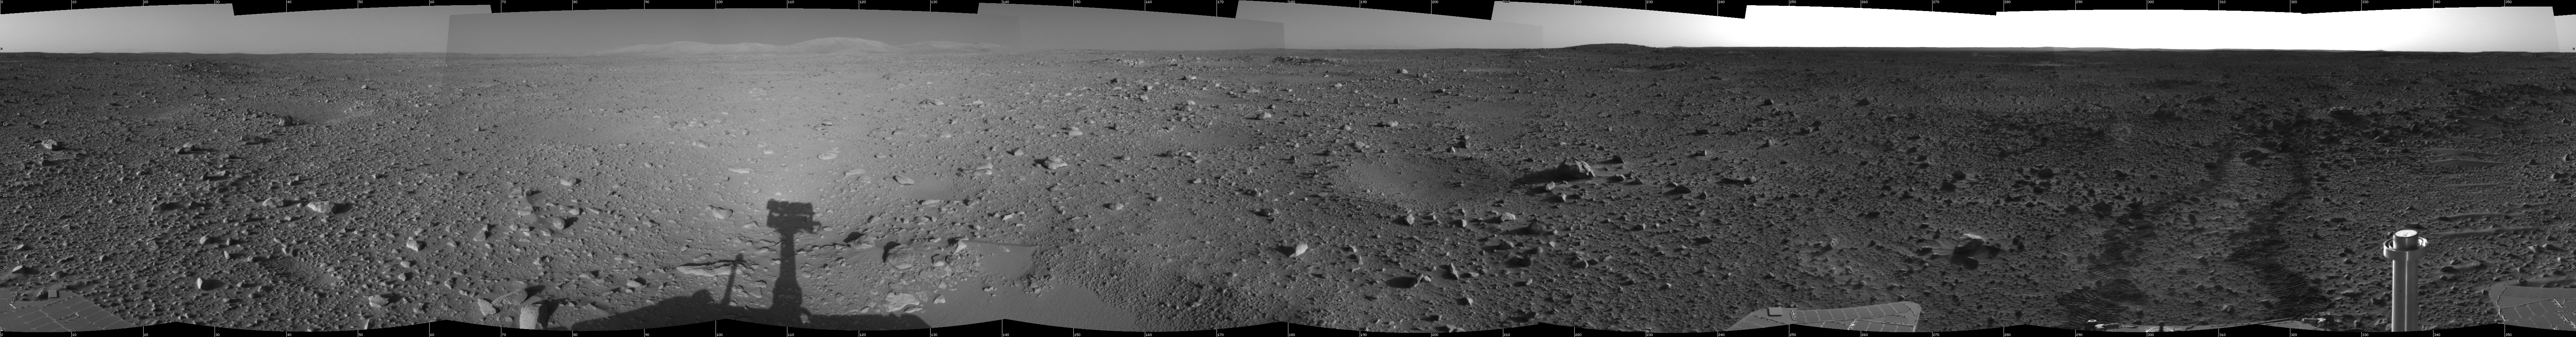

Spirit Heads Toward History

This cylindrical-projection view was created from navigation camera images that NASA’s Mars Exploration Rover Spirit acquired on sol 122 (May 7, 2004). Spirit is sitting at site 43. The rover is on its way to the “Columbia Hills,” which can be seen on the horizon. Spirit will spend the next 37 sols or more journeying to the base of these hills with the goal of learning more about Gusev Crater’s past.

Credit: NASA/JPL